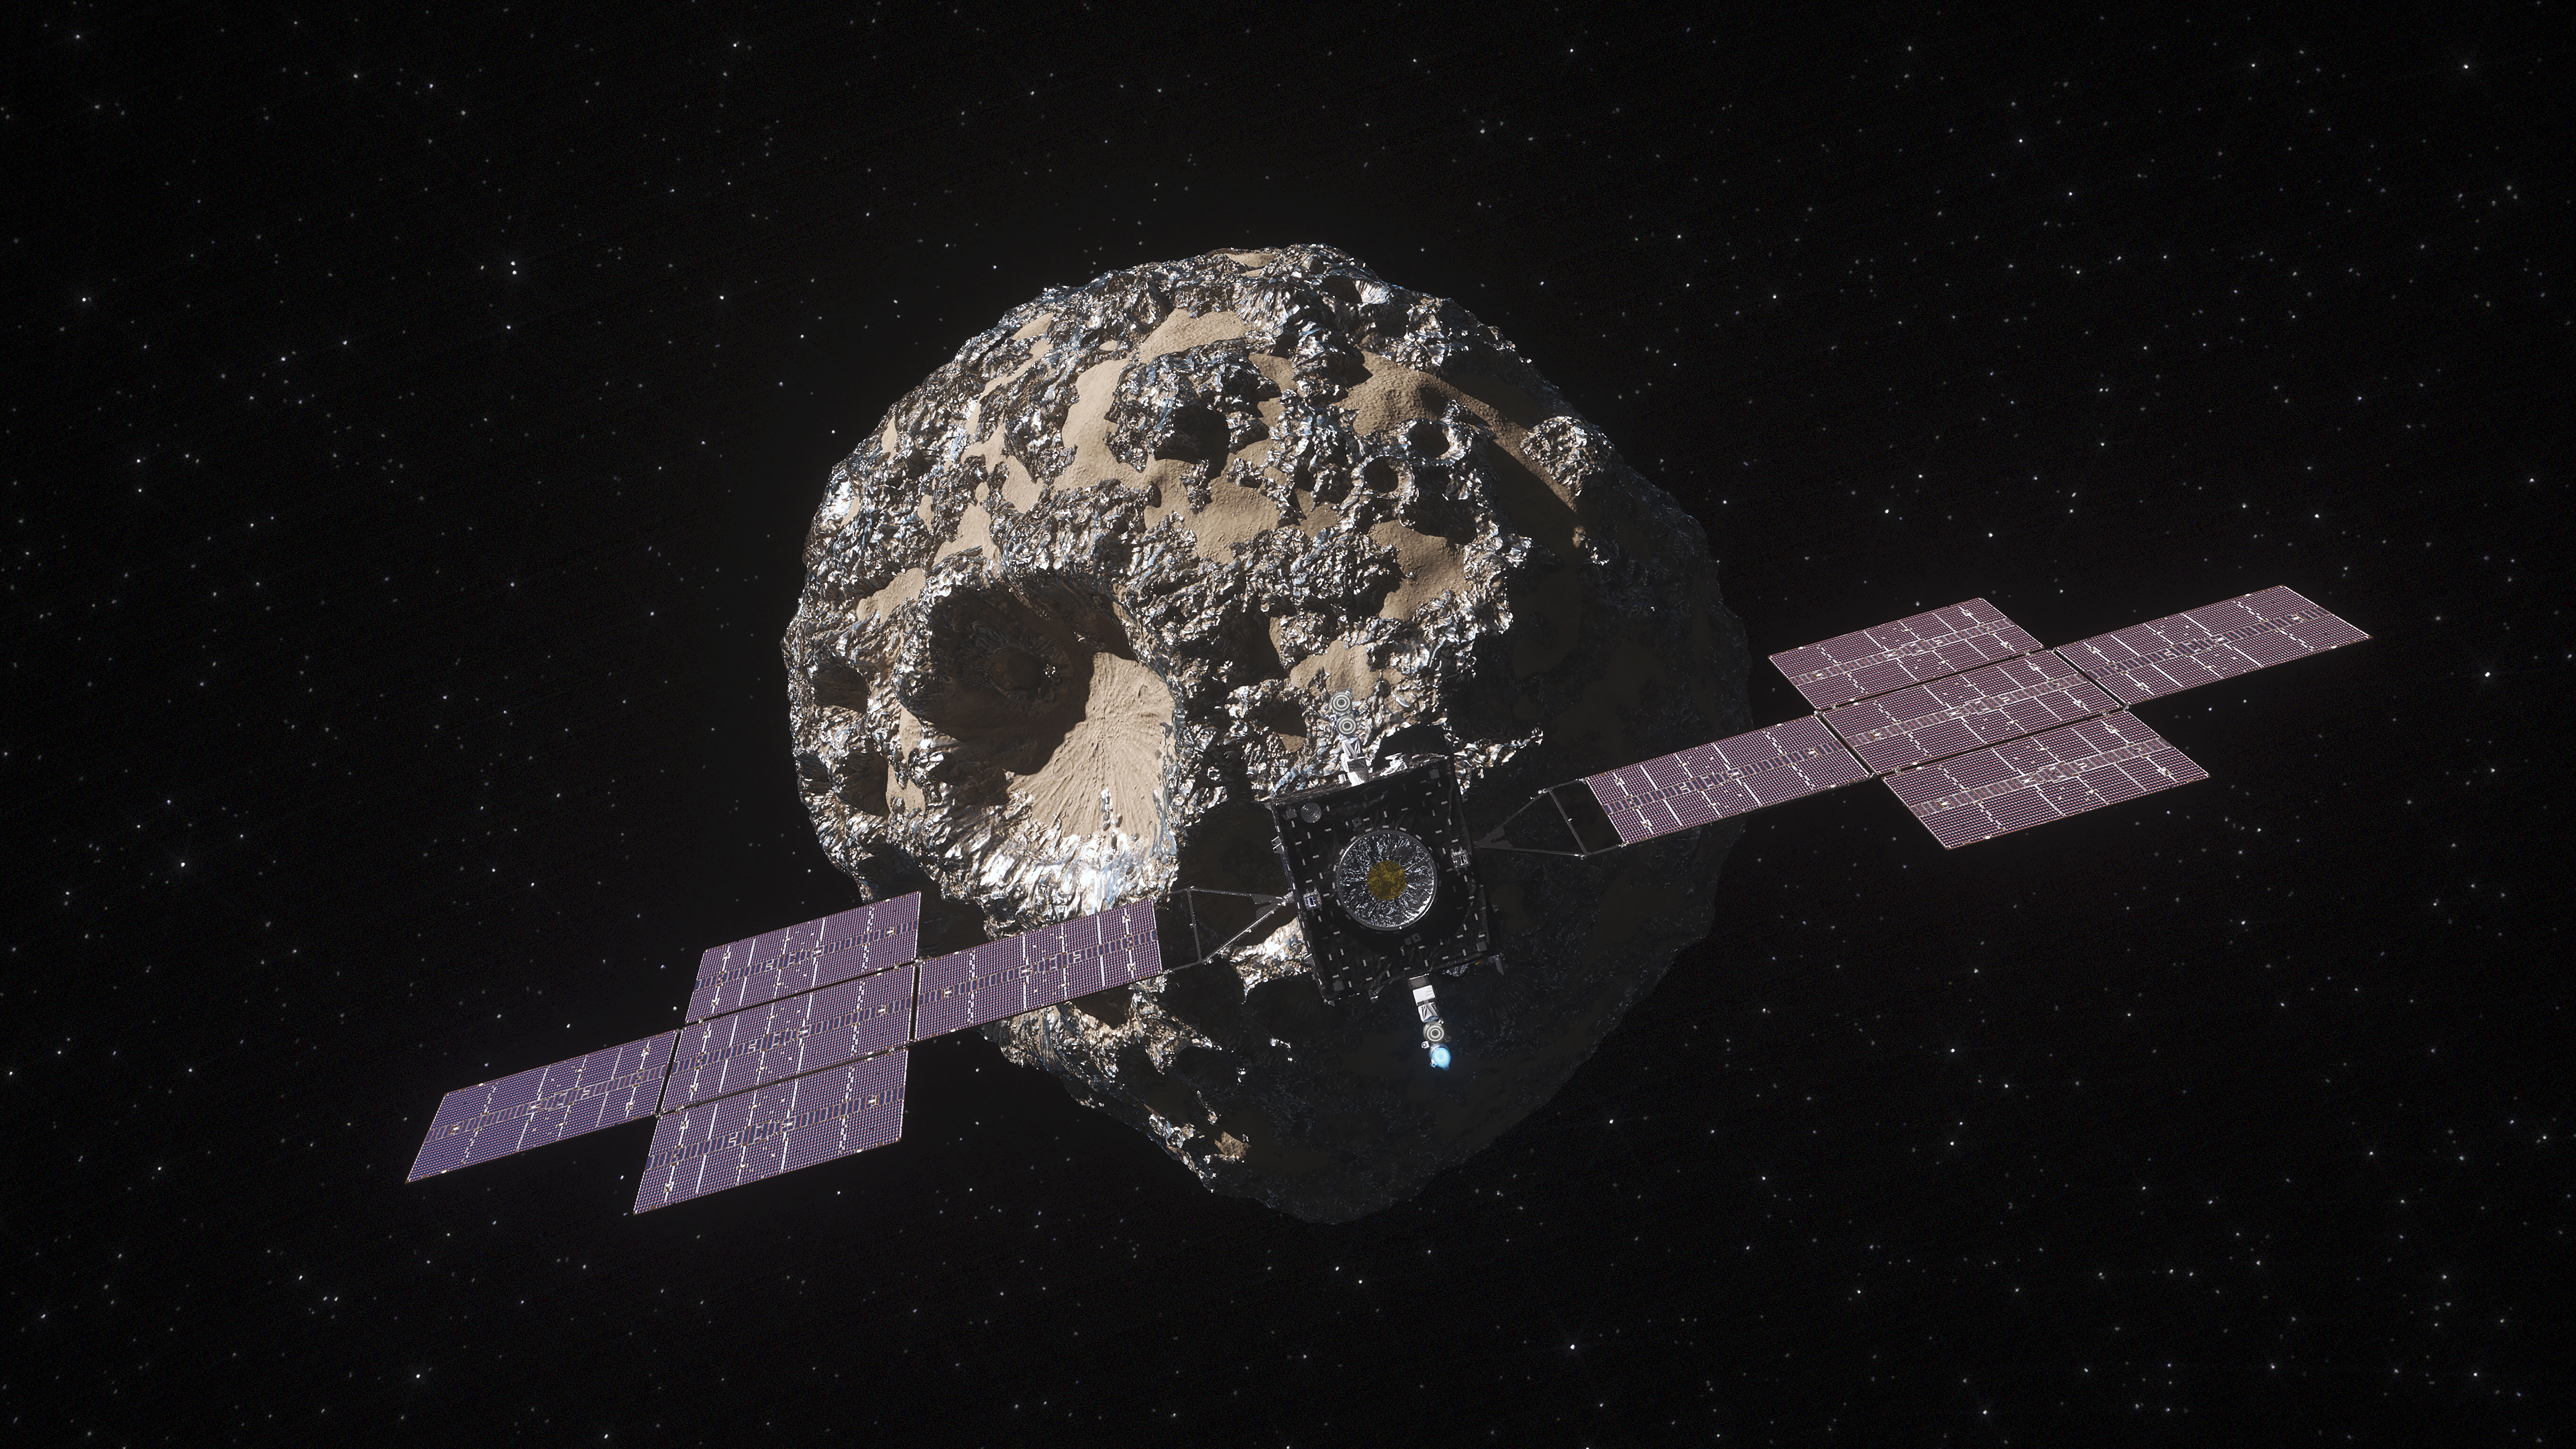

Psyche Spacecraft at the Asteroid Psyche (Illustration)

This illustration, updated in April 2022, depicts NASA’s Psyche spacecraft. Set to launch in August 2022, the Psyche mission will explore a metal-rich asteroid of the same name that lies in the main asteroid belt between Mars and Jupiter. The spacecraft will arrive in early 2026 and orbit the asteroid – also shown in this illustration – for nearly two years to investigate its composition.

Scientists think Psyche may be the core of a planetesimal, one of the building blocks of the terrestrial (rocky) planets in our solar system: Mercury, Venus, Earth, and Mars. If so, it could provide a unique opportunity to study how planets like our own formed. But scientists are also prepared to be surprised and may find that Psyche is some other type of primordial solar system object never before studied.

Arizona State University in Tempe leads the Psyche mission. JPL is responsible for the mission’s overall management, system engineering, integration and test, and mission operations. Maxar Technologies in Palo Alto, California, supplied the spacecraft’s high-power solar electric propulsion chassis. The development of the multispectral imager is led by ASU, in collaboration with Malin Space Science Systems in San Diego.

Credit: NASA/JPL-Caltech/ASU